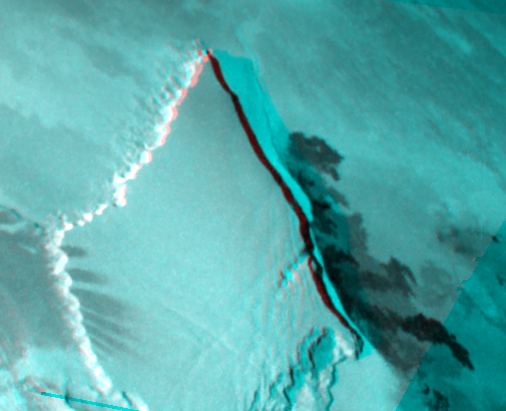

Stereo Image of Zal Patera and Neighboring Mountain, Io

This stereo image of Jupiter’s moon Io shows the topography of a region on Io that includes the Zal Patera feature and a mountain or plateau that borders it to the west. It was created by combining two different views taken by NASA’s Galileo spacecraft on November 25, 1999 (shown in red) and February 22, 2000 (shown in blue).

A mountain 120 kilometers (75 miles) wide rises to the west of the patera, a dark volcanic depression. By measuring the shadow, scientists were able to determine that the eastern margin of this mountain is about 1.5 kilometers (5000 feet) high. To the west and northwest, the mountain’s margins are scalloped, which may indicate that a process called sapping is eroding them. Sapping occurs when fluid escapes from the base of a cliff, causing the material above it to collapse. Along the northwestern margin, the rough material at the base of the cliff maybe debris left over from the sapping process. Dark lava flows can be seen coming from a fissure to the east of the mountain.

Galileo scientists are in the process of generating topographic maps from these images. Such maps will reveal the heights and slopes of different landforms in this region, which will help scientists determine the strength and other properties of Io’s surface materials. They will also be useful in understanding the processes of uplift and erosion on Io.

The picture is centered at 42.3 degrees north latitude and 76.9 degrees west longitude. North is to the top of the picture. The observations used to make the stereo image were made at ranges of 26,000 and 33,500 kilometers (16,200 and 20,900 miles) from Io. The resolution of the stereo image is about 335 meters (370 yards) per picture element.

The Jet Propulsion Laboratory, Pasadena, CA manages the mission for NASA’s Office of Space Science, Washington, DC. JPL is a division of the California Institute of Technology, Pasadena, CA.

Credit: NASA/JPL/University of Arizona